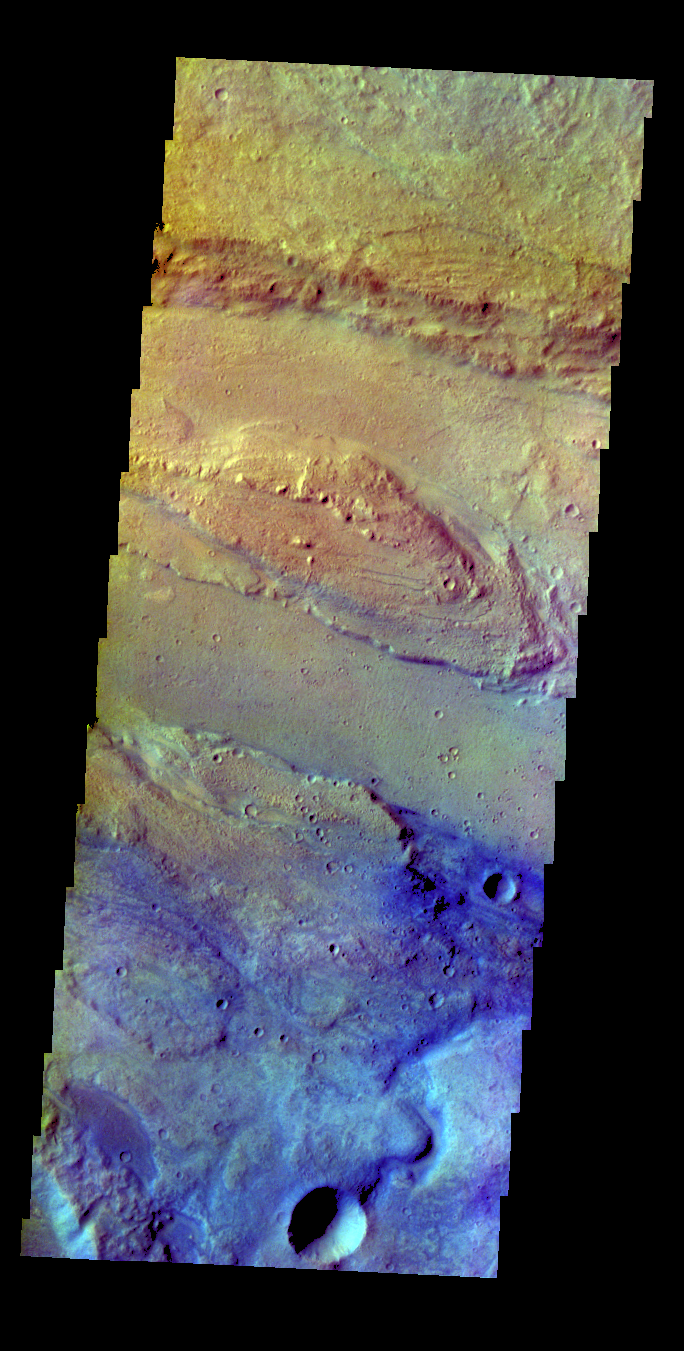

Ares Vallis – False Color

The THEMIS VIS camera contains 5 filters. The data from different filters can be combined in multiple ways to create a false color image. These false color images may reveal subtle variations of the surface not easily identified in a single band image. Today’s false color image shows part of Ares Vallis.

Credit: NASA/JPL-Caltech/ASU